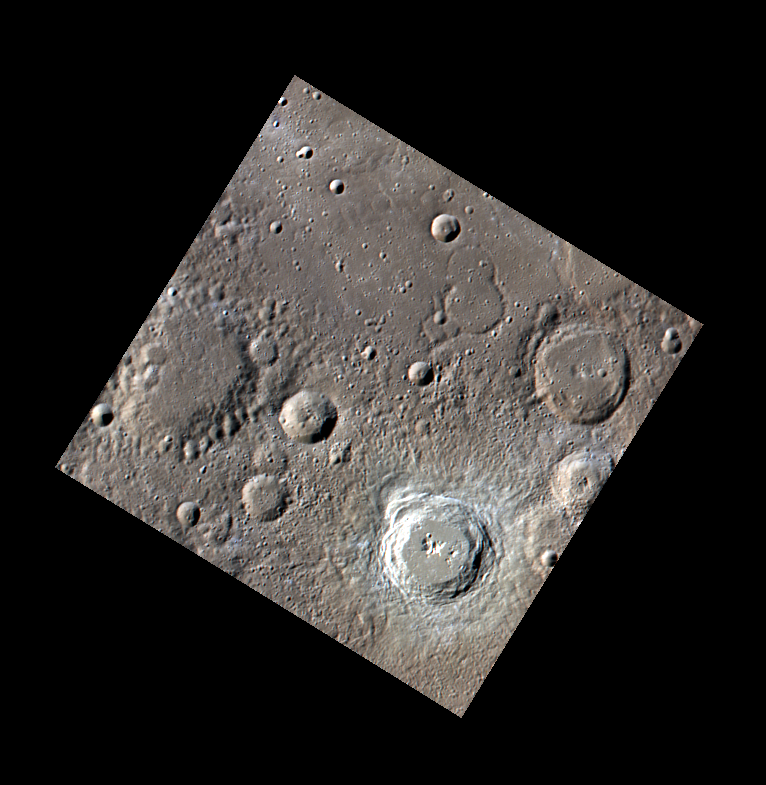

A Fresh Sight

The bright crater located in the southern corner of this image stands out prominently from the background. This crater’s relative youth can be determined because of its undegraded continuous ejecta blanket, the dearth of superposed craters, its visible secondary crater chains, and its comparatively high reflectance.

This image was acquired as part of MDIS’s color base map. The color base map is composed of WAC images taken through eight different narrow-band color filters and will cover more than 90% of Mercury’s surface with an average resolution of 1 kilometer/pixel (0.6 miles/pixel). The highest-quality color images are obtained for Mercury’s surface when both the spacecraft and the Sun are overhead, so these images typically are taken with viewing conditions of low incidence and emission angles.

The MESSENGER spacecraft is the first ever to orbit the planet Mercury, and the spacecraft’s seven scientific instruments and radio science investigation are unraveling the history and evolution of the Solar System’s innermost planet. Visit the Why Mercury? section of this website to learn more about the key science questions that the MESSENGER mission is addressing. During the one-year primary mission, MDIS is scheduled to acquire more than 75,000 images in support of MESSENGER’s science goals.

Date acquired: July 19, 2011
Image Mission Elapsed Time (MET): 219521084, 219521086, 219521092
Image ID: 521770, 521771, 521775
Instrument: Wide Angle Camera (WAC) of the Mercury Dual Imaging System (MDIS)
WAC filter: 9 (996 nanometers), 6 (433 nanometers), 7 (748 nanometers)
Center Latitude: 49.28°
Center Longitude: 64.00° E
Resolution: 434 meters/pixel
Scale: The bright crater is approximately 46 km (28.5 mi) in diameter
Incidence Angle: 65.6°
Emission Angle: 0.2°
Phase Angle: 65.7°

These images are from MESSENGER, a NASA Discovery mission to conduct the first orbital study of the innermost planet, Mercury. For information regarding the use of images, see the MESSENGER image use policy.

Credit: NASA/Johns Hopkins University Applied Physics Laboratory/Carnegie Institution of Washington